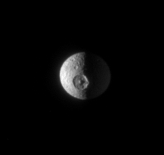

A Major Hit

The Cassini spacecraft snaps an excellent view of the leading side of Mimas and its distinguishing crater, Herschel. The moon’s night side is partly lit by reflected light from Saturn.

North on Mimas (397 kilometers, or 247 miles across) is up and rotated 12 degrees to the right.

The image was taken in visible light with the Cassini spacecraft narrow-angle camera on June 9, 2007. The view was obtained at a distance of approximately 1.4 million kilometers (800,000 miles) from Mimas and at a Sun-Mimas-spacecraft, or phase, angle of 89 degrees. Image scale is 8 kilometers (5 miles) per pixel.

The Cassini-Huygens mission is a cooperative project of NASA, the European Space Agency and the Italian Space Agency. The Jet Propulsion Laboratory, a division of the California Institute of Technology in Pasadena, manages the mission for NASA’s Science Mission Directorate, Washington, D.C. The Cassini orbiter and its two onboard cameras were designed, developed and assembled at JPL. The imaging operations center is based at the Space Science Institute in Boulder, Colo.

Credit: NASA/JPL/Space Science Institute